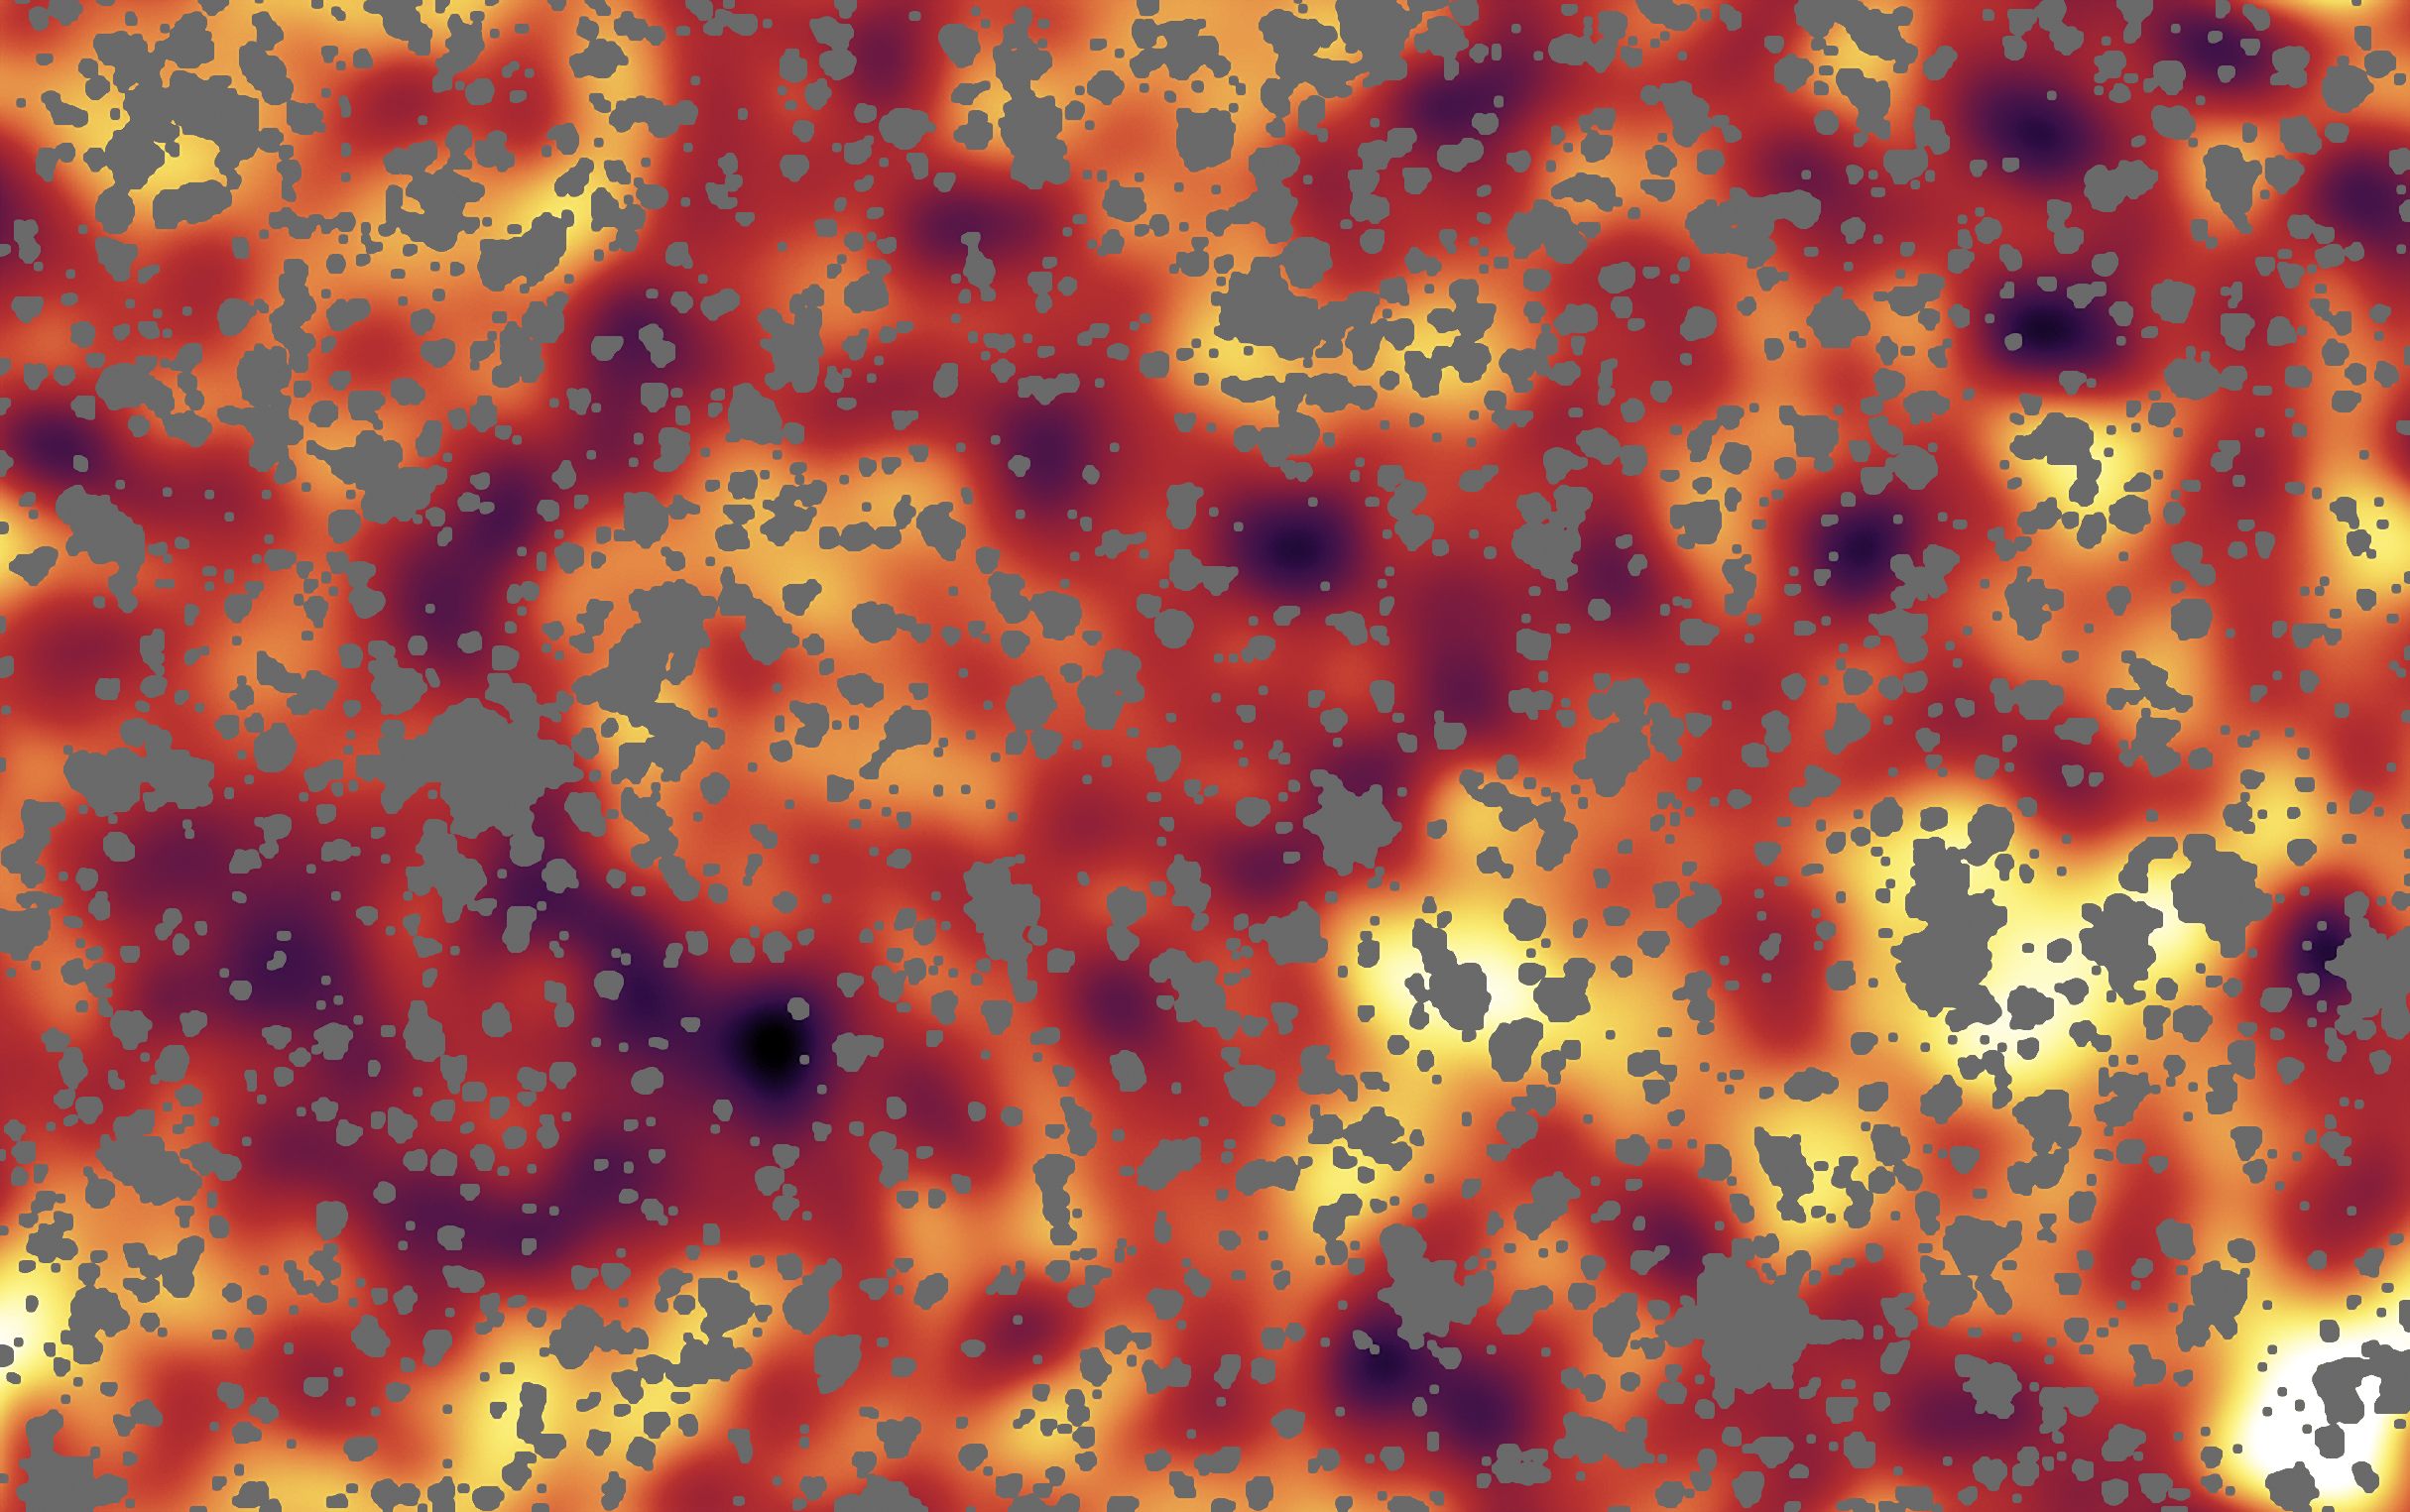

The Universe's First Fireworks

This image reveals a background glow of light from a period of time when the universe was less than one billion years old. This light most likely originated from the universe's very first groups of objects -- either huge stars or voracious black holes.

The image from NASA's Spitzer Space Telescope shows a region of sky in the Ursa Major constellation. To create this image, stars, galaxies and other sources were masked out.

This infrared image covers a region of space so large that light would take up to 100 million years to travel across it. Darker shades in the image on the left correspond to dimmer parts of the background glow, while yellow and white show the brightest light.

Credit: NASA/JPL-Caltech/A. Kashlinsky (GSFC)